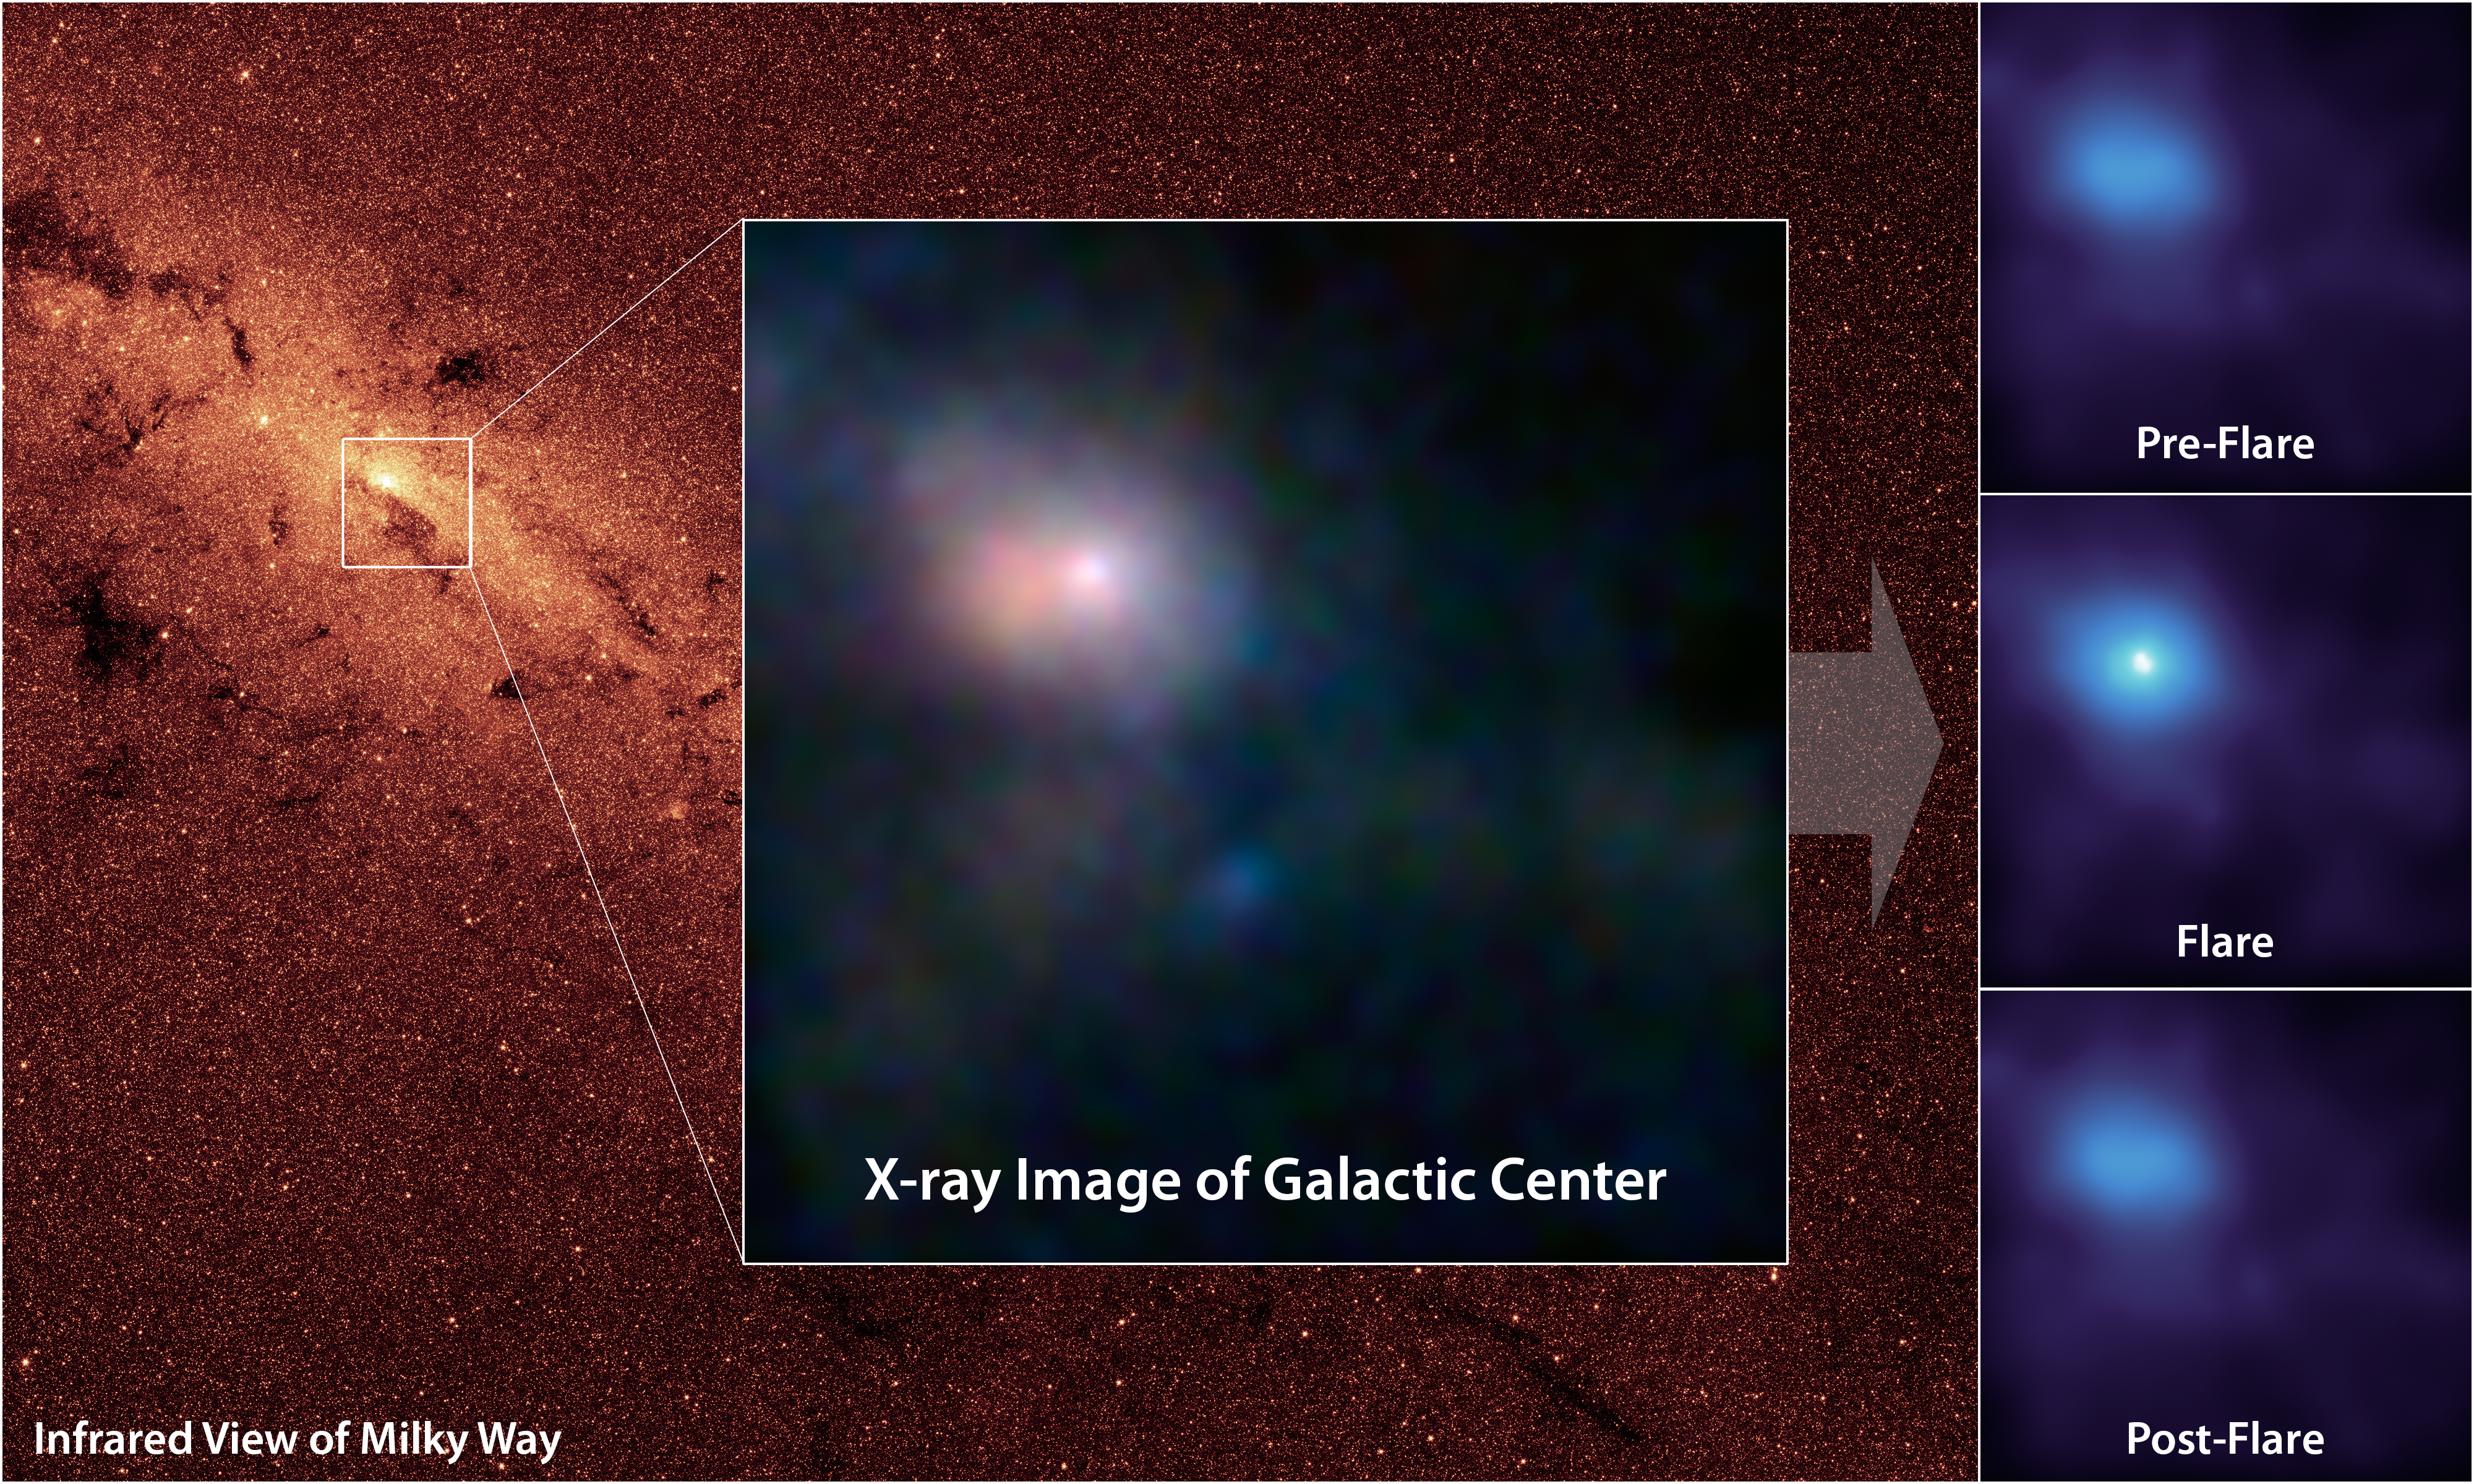

Pointing X-ray Eyes at our Resident Supermassive Black Hole

NASA's Nuclear Spectroscopic Telescope Array, or NuSTAR, has captured these first, focused views of the supermassive black hole at the heart of our galaxy in high-energy X-ray light. The background image, taken in infrared light, shows the location of our Milky Way's humongous black hole, called Sagittarius A*, or Sgr A* for short. NuSTAR is the first telescope to be able to focus high-energy X-rays, giving astronomers a new tool for probing extreme objects such as black holes.

In the main image, the brightest white dot is the hottest material located closest to the black hole, and the surrounding pinkish blob is hot gas, likely belonging to a nearby supernova remnant. The time series at right shows a flare caught by NuSTAR over an observing period of two days in July 2012; the middle panel shows the peak of the flare, when the black hole was consuming and heating matter to temperatures up to 180 million degrees Fahrenheit (100 million degrees Celsius).

The main image is composed of light seen at four different X-ray energies. Blue light represents energies of 10 to 30 kiloelectron volts (keV); green is 7 to 10 keV; and red is 3 to 7 keV. The time series shows light with energies of 3 to 30 keV.

The background image of the central region of our Milky Way was taken at shorter infrared wavelengths by NASA's Spitzer Space Telescope.

Credit: NASA/JPL-Caltech